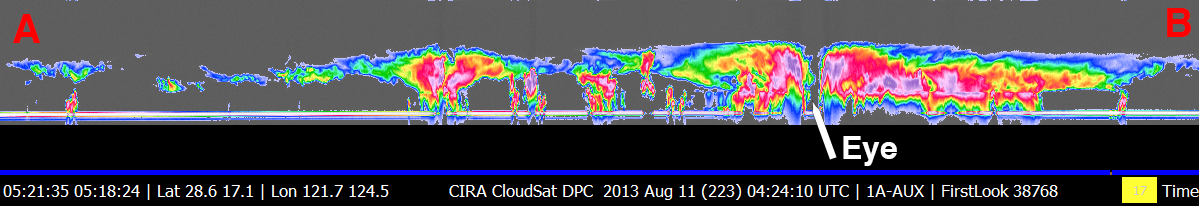

NASA’s CloudSat Eyes Powerful Typhoon Utor

NASA’s CloudSat satellite flew over Typhoon Utor in the West Pacific on Aug. 11, 2013 at 0518 UTC, passing within about 6.2 miles (10 kilometers) from the center of the storm, and revealing the structure of the storm’s eye and eyewall. At the time, the storm contained estimated maximum strength winds of 132 miles per hour (115 knots) and had a minimum pressure of 937 millibars. Utor’s strength was equivalent to a Category 4 strength hurricane.

The CloudSat overpass reveals many unique features of a well-defined and intense typhoon (tropical cyclone) — outward sloping eye and eyewall, rainband areas, moats and areas of high reflectivity (greater than 30dBZ). Heavy precipitation is distinguished by the attenuation of the radar (lack of signal) in the lowest 3.1 miles (5 kilometers) (up to almost 6.2 miles, or 10 kilometers, in the eyewall area) of the CloudSat swath. The CloudSat overpass reveals large amounts of liquid and ice water spread throughout the storm and also distinguishes rainband areas separated by moats (cloud-free areas) beneath the cirrus cloud-covered top of the storm. This is one a handful of cases where CloudSat has directly intersected the eye of a storm of this intensity and size.

The Moderate Resolution Imaging Spectroradiometer (MODIS) on NASA’s Aqua satellite captured the infrared image taken a few minutes before the CloudSat overpass (the blue line A-B on Figures 1, 2 and 3).

CloudSat is a satellite mission designed to measure the vertical structure of clouds from space. The radar data produces detailed images of cloud structures which will contribute to a better understanding of clouds and climate. Quicklook Images can viewed at the CloudSat Data Processing Center.

Credit: NASA/JPL-Caltech/The Cooperative Institute for Research in the Atmosphere (CIRA), Colorado State University